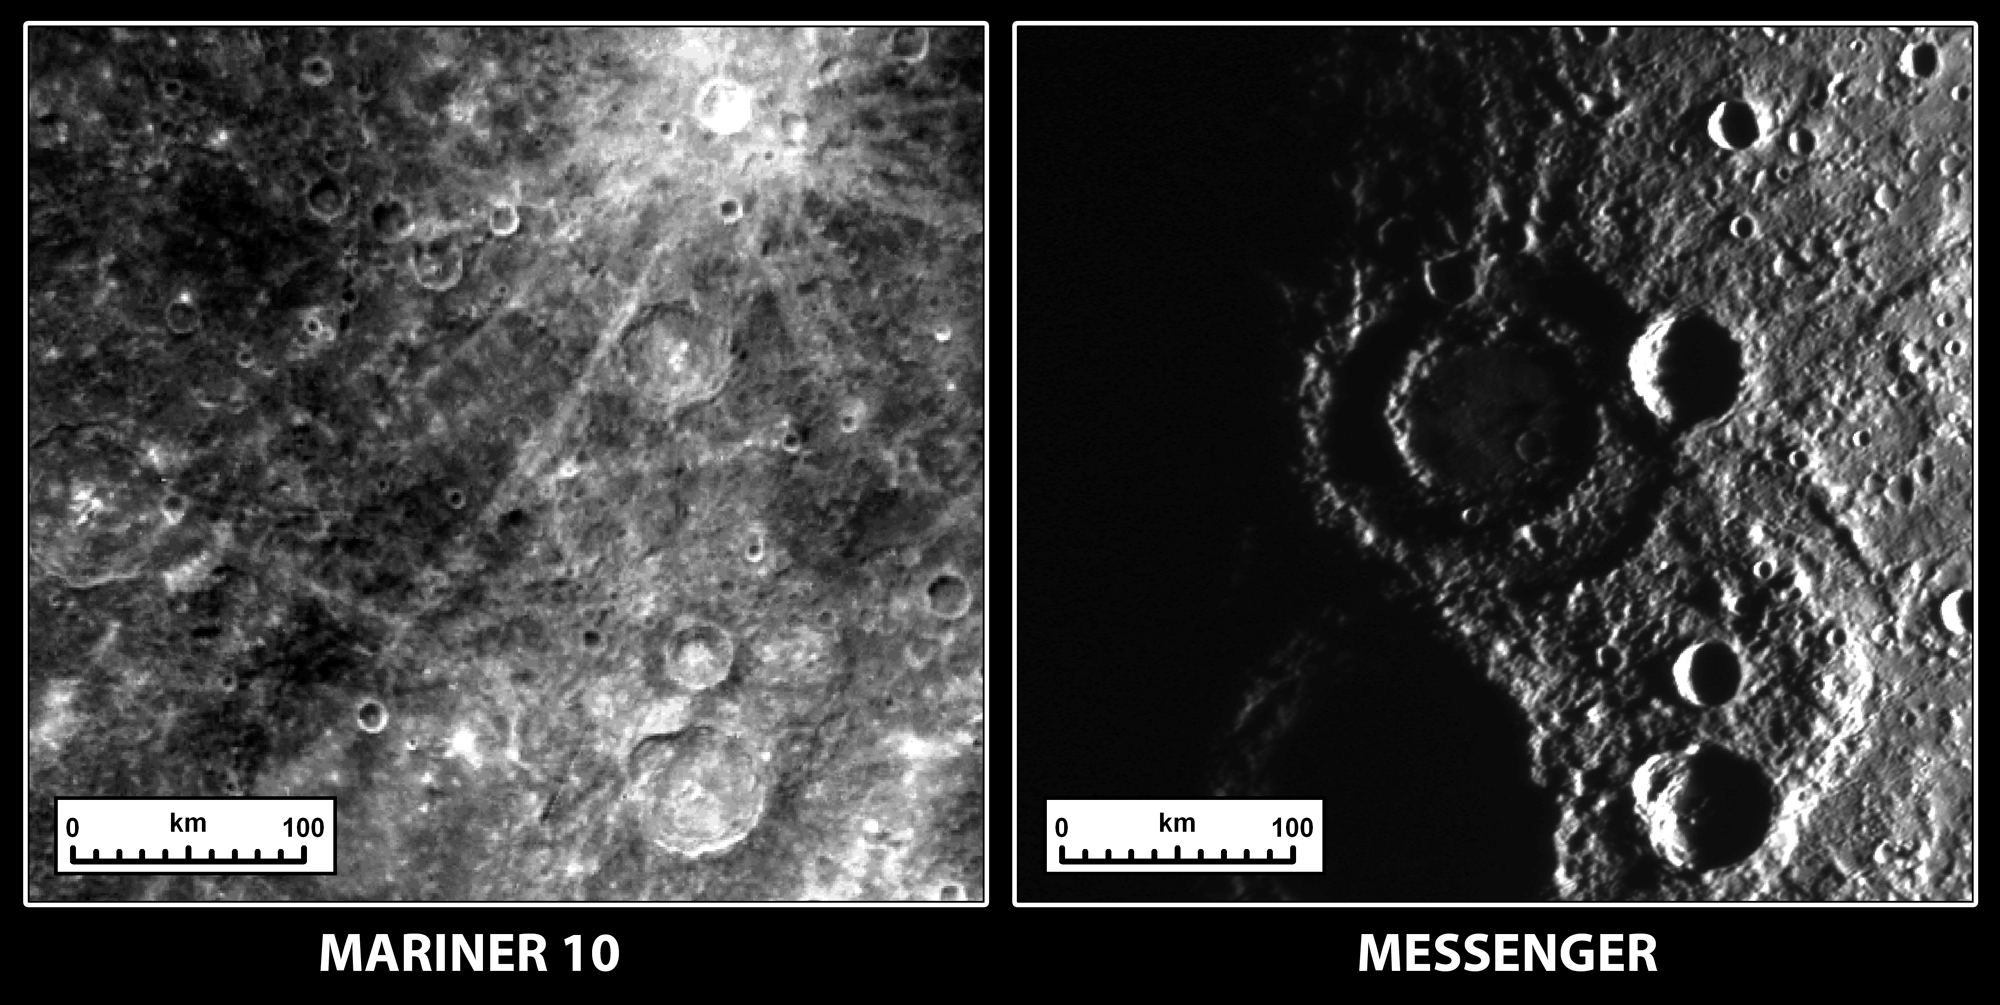

A New Look at Old Terrain

These two images show the same terrain on Mercury as imaged by Mariner 10 in the 1970s and by the MESSENGER spacecraft on October 6, 2008. The reason they look so different is that the angle that the Sun illuminates the surface is dramatically different between the two observations. When Mariner 10 acquired the image on the left, the Sun was high in the sky, which highlights the relative differences in brightness between geologic units on the surface. When the Sun is lower in the sky, as was the case during the second MESSENGER Mercury flyby (right image), shadows become more prominent and it is easier to see the rugged topography of the surface. Most noticeably, a peak-ring impact crater with a diameter of about 150 kilometers (93 miles) is clearly seen in new MESSENGER data, whereas it was nearly invisible in Mariner 10 data. (View images taken by Mariner 10.)

Date Acquired: October 6, 2008
Image Mission Elapsed Time (MET): 131774839
Instrument: Narrow Angle Camera (NAC) of the Mercury Dual Imaging System (MDIS)
Resolution: 430 meters/pixel (0.27 miles/pixel)
Scale: A scale bar is given on the images
Spacecraft Altitude: 25,000 kilometers (16,000 miles)

These images are from MESSENGER, a NASA Discovery mission to conduct the first orbital study of the innermost planet, Mercury. For information regarding the use of images, see the MESSENGER image use policy.

Credit: NASA/Johns Hopkins University Applied Physics Laboratory/Carnegie Institution of Washington